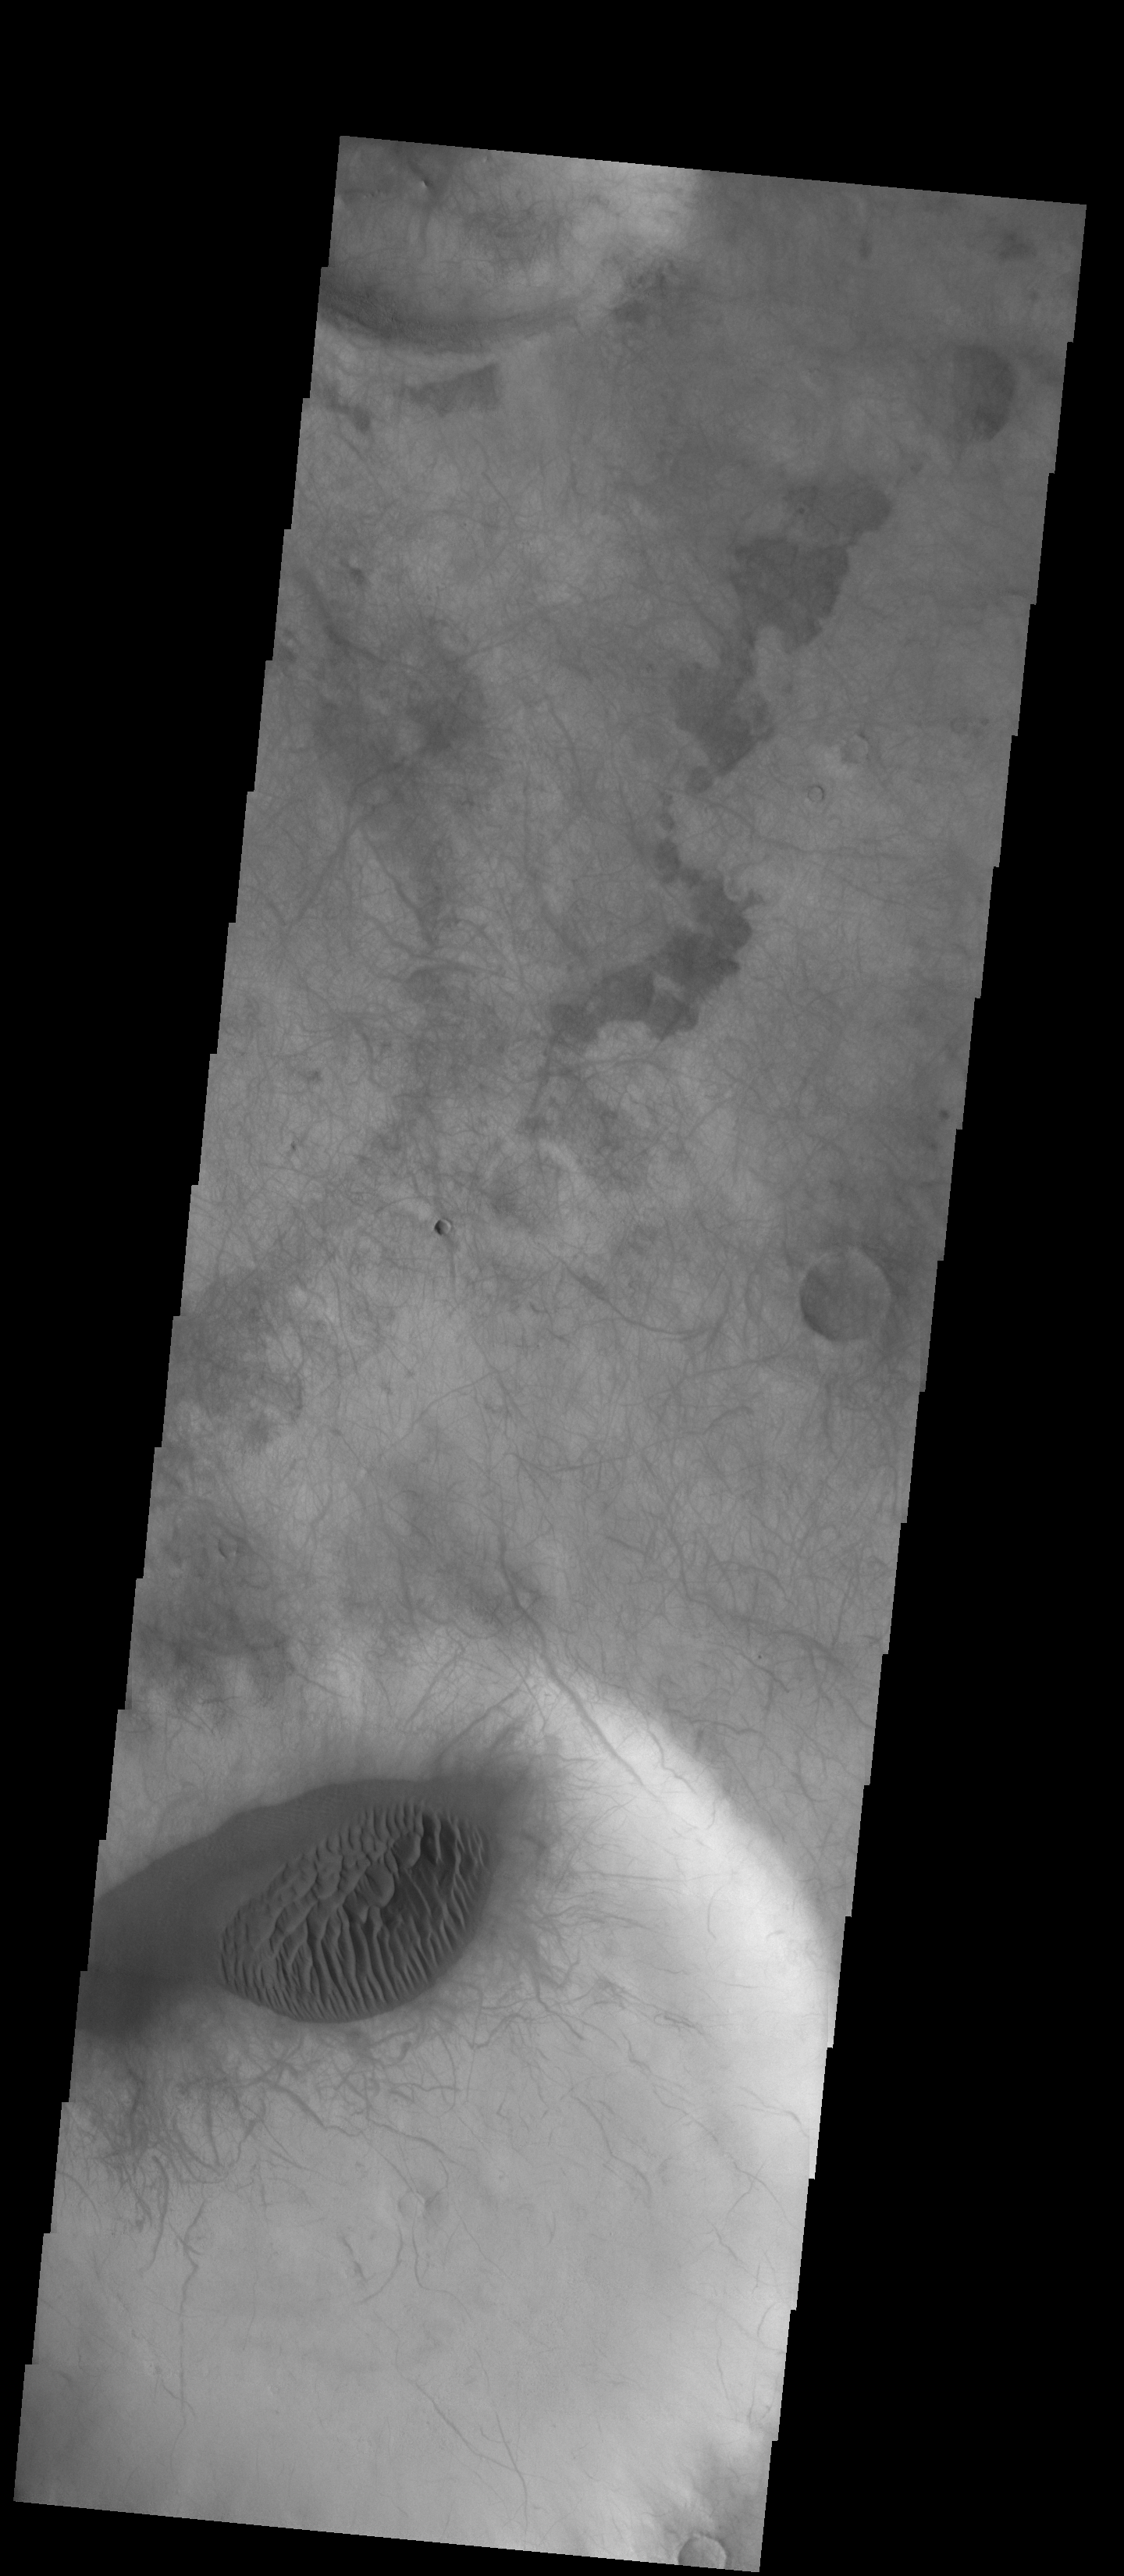

Dunes and Dust Devils

This unnamed crater in Terra Cimmeria has both a sand sheet with dune forms and a multitude of dust devil tracks. The linear and scalloped dark marks are created by dust devils removing surface dust and revealing the darker surface beneath the dust. It is common for sand to accumulate in the floor of crater. Changes in the wind occur due to the crater shape and possible internal peak or pit features. As the winds are deflected by this type of feature the sand and dust carried by the wind will settle out. The extensive number of dust devil tracks indicate that surface winds are pervasive in this region.

Credit: NASA/JPL-Caltech/ASU